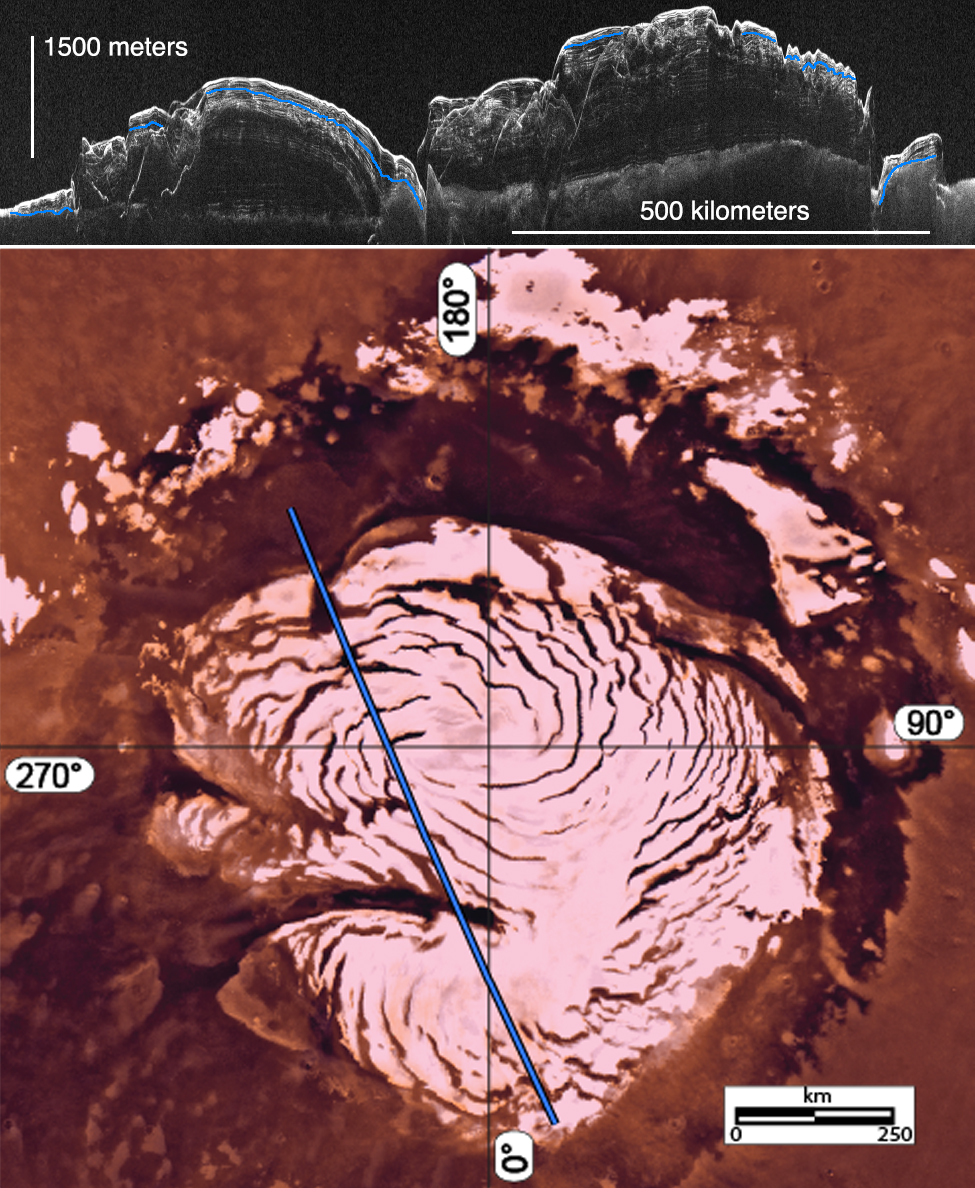

Signs of a Martian Ice Age

Unannotated Image

This image montage features a two-dimensional radar cross section of Mars’ north polar cap collected by the Shallow Radar (SHARAD) instrument on NASA’s Mars Reconnaissance Orbiter spacecraft (at top), and a color image mosaic of the polar cap from NASA’s Viking project (at bottom).

By analyzing radar images like the one at top, scientists discovered evidence for a past ice age in the northern polar ice cap of Mars.

The top 330 to 980 feet (100 to 300 meters) of layered ice in the polar deposits reveal a stark change in properties between layers representing an ice age and a subsequent inter-glacial period.

In the radar image, layers below the blue line show migration of spiral features in the polar cap, toward the left. Above the blue line, those features disappear or reverse their migration direction — an indication of changes in accumulation rate and wind patterns associated with climate change. In other regions of the polar cap, the blue line is associated with widespread erosion — an event that corresponded with an ice age.

A blue line across the Viking map indicates the ground track of the radar cross section. Vertical height in the radar image has been exaggerated to improve the visibility of the layers.

SHARAD was provided by the Italian Space Agency. Its operations are led by Sapienza University of Rome, and its data are analyzed by a joint U.S.-Italian science team. NASA’s Jet Propulsion Laboratory, a division of the California Institute of Technology in Pasadena, manages the Mars Reconnaissance Orbiter for the NASA Science Mission Directorate, Washington. Lockheed Martin Space Systems, Denver, built the spacecraft.

Credit: NASA/JPL-Caltech/Sapienza University of Rome